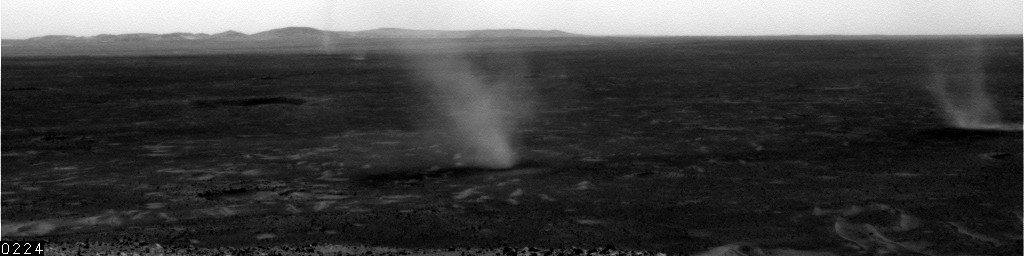

Sol 568 Dust Devil in Gusev, Unenhanced

This movie clip shows several dust devils moving from right to left across a plain inside Mars’ Gusev Crater, as seen from the vantage point of NASA’s Mars Exploration Rover Spirit in hills rising from the plain. The clip consists of frames taken by Spirit’s navigation camera during the rover’s 543rd martian day, or sol (July 13, 2005). Unlike some other movie clips of dust devils seen by Spirit, the images in this clip have not been processed to enhance contrast of the dust devils. The total time elapsed during the taking of these frames was 12 minutes, 17 seconds.

Spirit began seeing dust devil activity around the beginning of Mars’ spring season. Activity increased as spring continued, but fell off again for about two weeks during a dust storm. As the dust storm faded away, dust devil activity came back. In the mid-afternoons as the summer solstice approached, dust devils were a very common occurrence on the floor of Gusev crater. The early-spring dust devils tended to move southwest-to-northeast, across the dust devil streaks in Gusev seen from orbit. Increasingly as the season progresses, the dust devils are seen moving northwest-to-southeast, in the same direction as the streaks. Scientists are watching for the big dust devils that leave those streaks.

Credit: NASA/JPL/Texas A&M